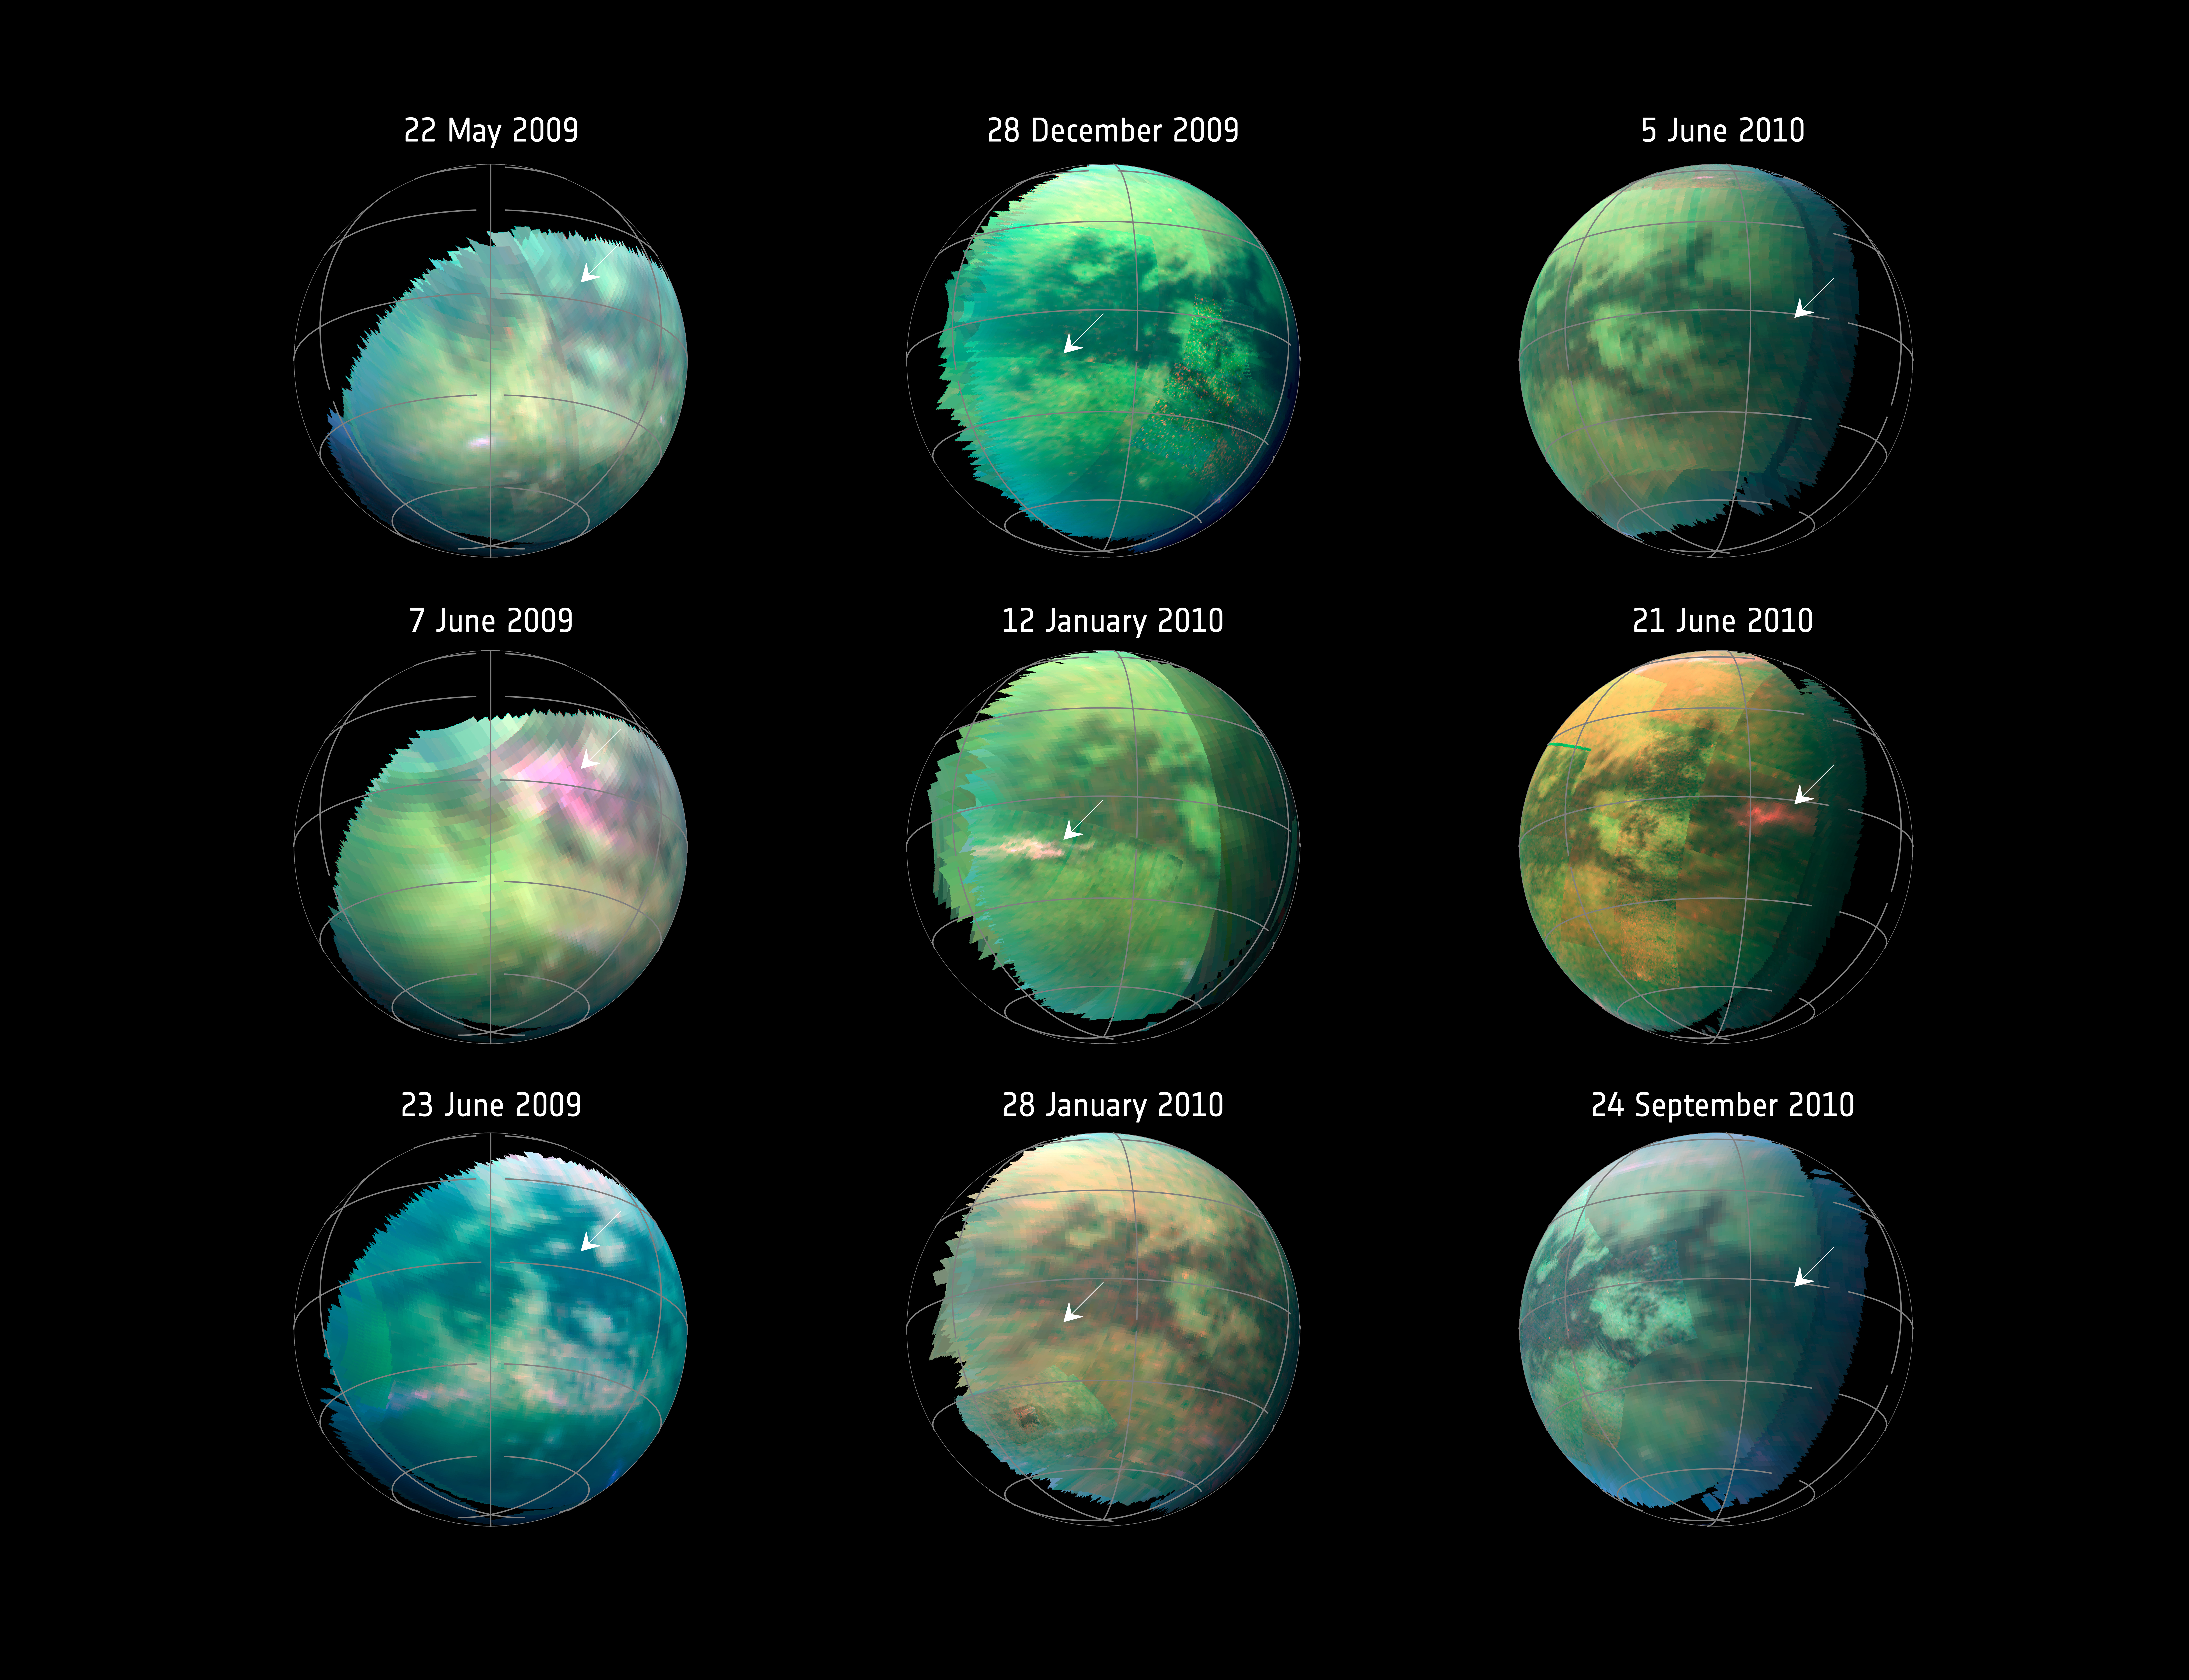

Dust Storms on Titan

This compilation of images from nine Cassini flybys of Titan in 2009 and 2010 captures three instances when clear bright spots suddenly appeared in images taken by the spacecraft’s Visual and Infrared Mapping Spectrometer. The brightenings were visible only for a short period of time — between 11 hours to five Earth weeks — and cannot be seen in previous or subsequent images.

The Cassini spacecraft ended its mission on Sept. 15, 2017.

The Cassini mission is a cooperative project of NASA, ESA (the European Space Agency) and the Italian Space Agency. The Jet Propulsion Laboratory, a division of the California Institute of Technology in Pasadena, manages the mission for NASA’s Science Mission Directorate, Washington. The Cassini orbiter and its two onboard cameras were designed, developed and assembled at JPL. The imaging operations center is based at the Space Science Institute in Boulder, Colorado.

Credit: NASA/JPL-Caltech/University of Arizona/University Paris Diderot/IPGP